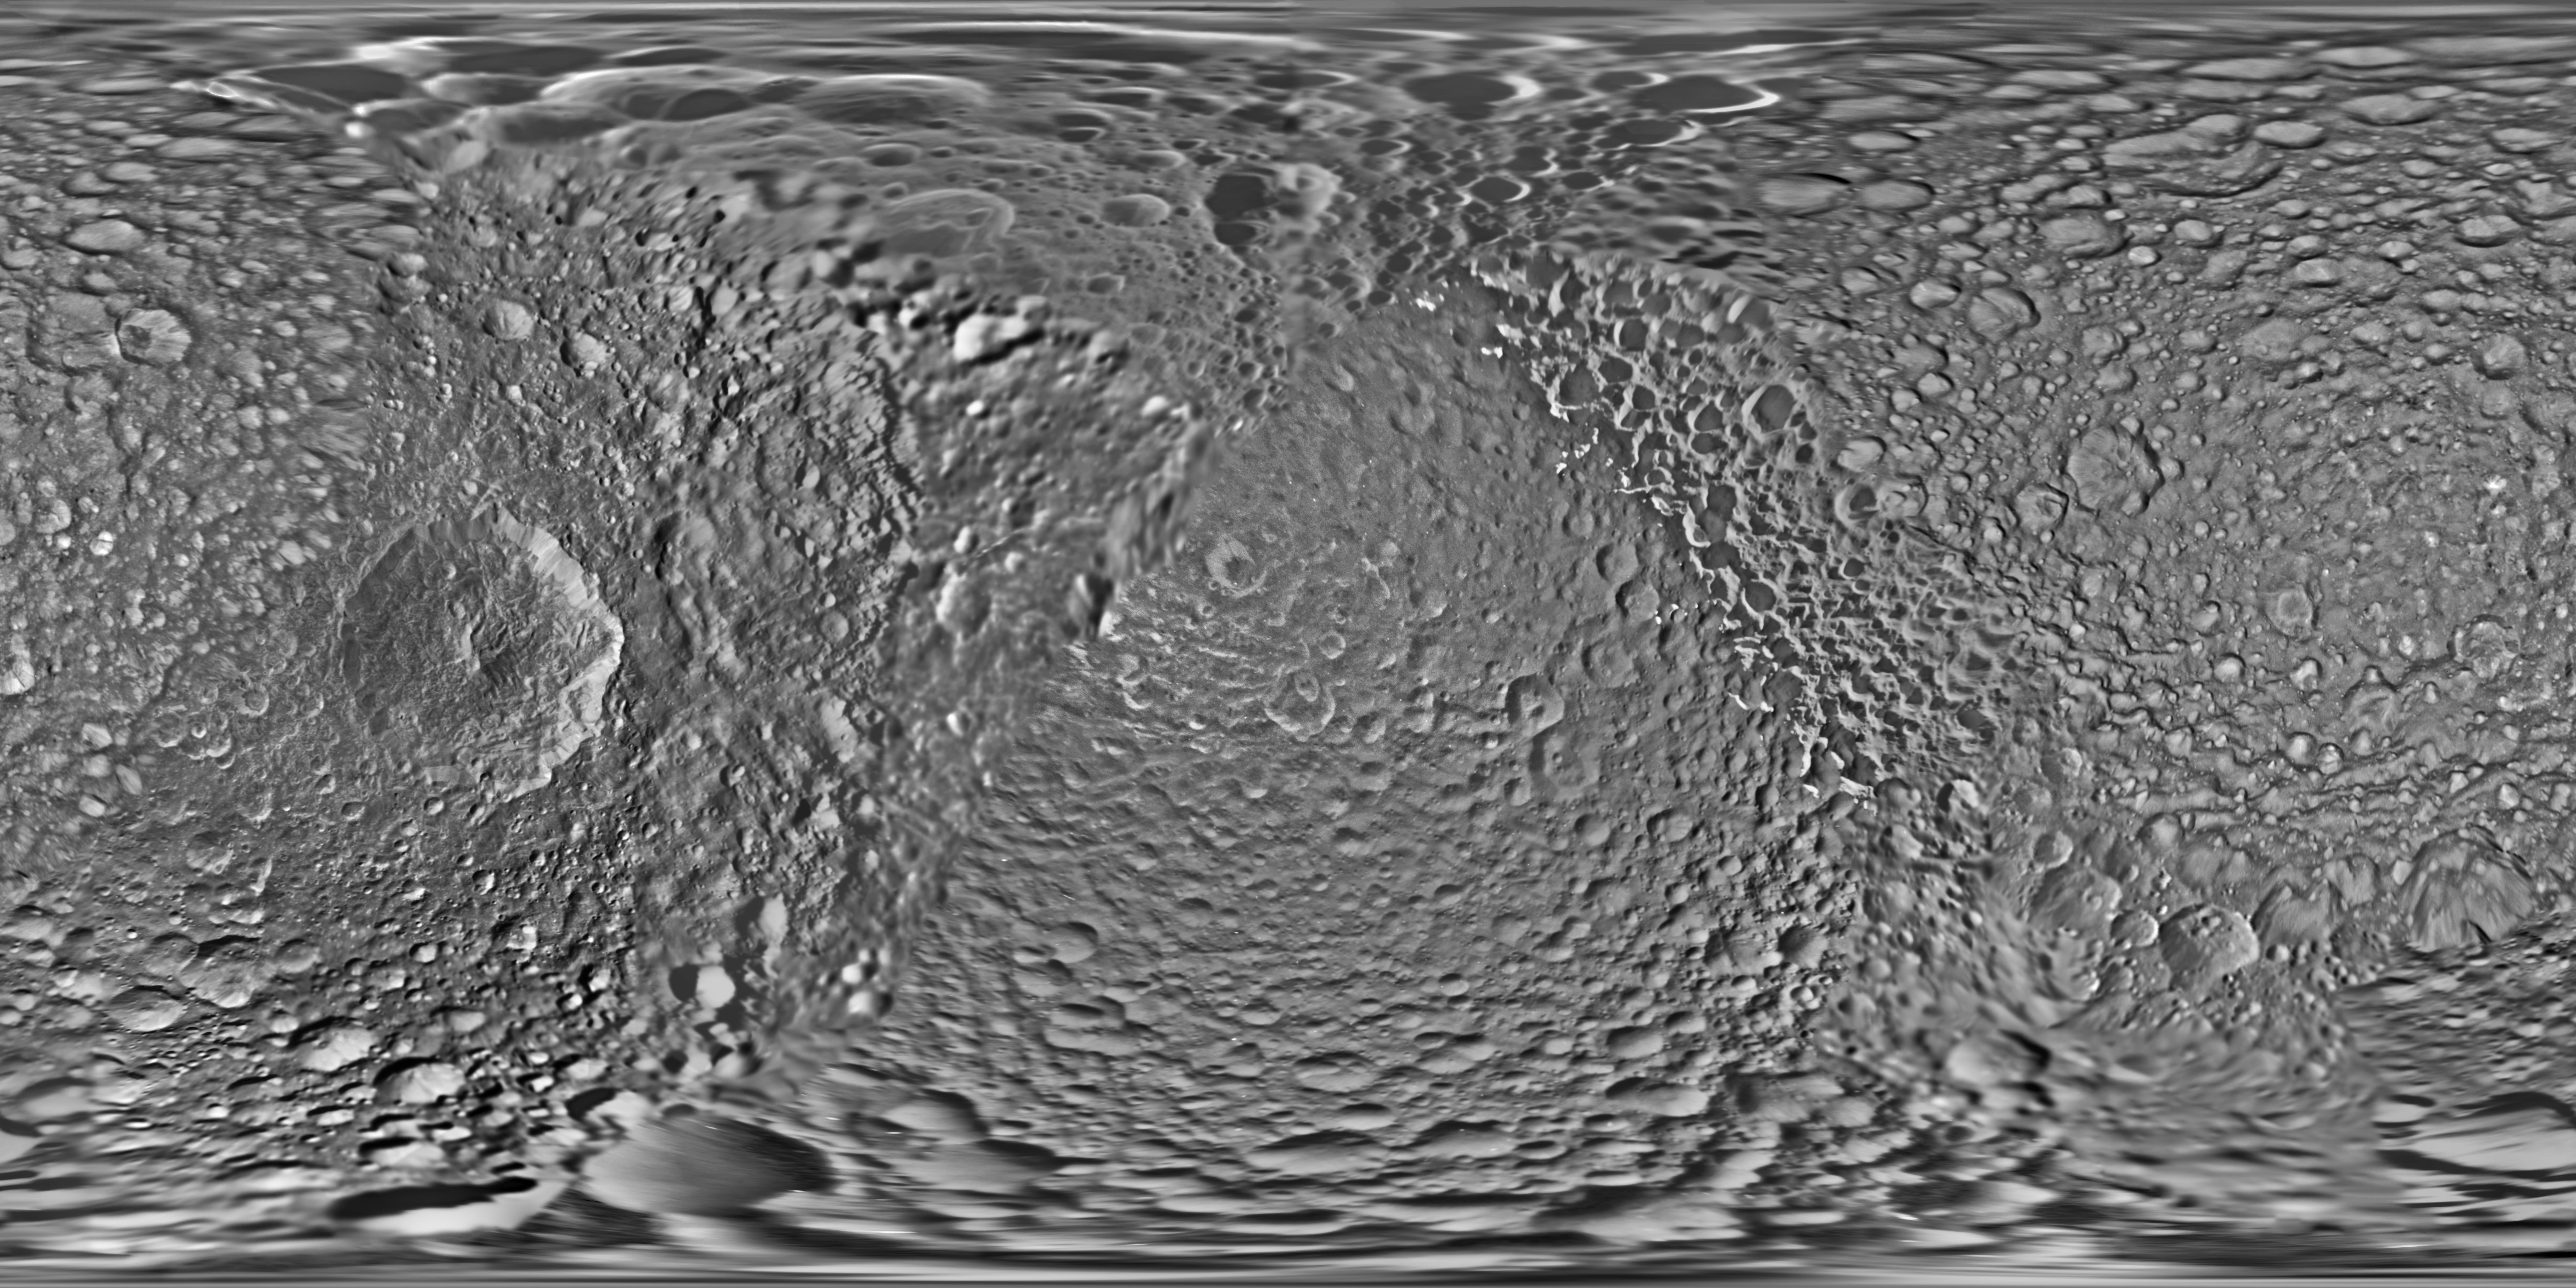

Mimas Global Map – June 2017

Unlabeled

Labeled

This global map of Saturn’s moon Mimas was created using images taken during Cassini spacecraft flybys. The moon’s large, distinguishing crater, Herschel, is seen on the map at left.

The map is an equidistant (simple cylindrical) projection and has a scale of 710 feet (216 meters) per pixel at the equator. The mean radius of Mimas used for projection of this map is 123.2 miles (198.2 kilometers). The resolution of the map is 16 pixels per degree.

This product is an update to the map released in August 2012 (see PIA14926). The update includes new images for almost half of the moon’s surface, with new images from two close flybys, in Nov. 2016 and Feb. 2017. The moon’s western hemisphere, south pole and parts of the eastern hemisphere received updates in this version.

The Cassini-Huygens mission is a cooperative project of NASA, the European Space Agency and the Italian Space Agency. The Jet Propulsion Laboratory, a division of Caltech in Pasadena, manages the mission for NASA’s Science Mission Directorate, Washington, D.C. The Cassini orbiter and its two onboard cameras were designed, developed and assembled at JPL. The imaging operations center is based at the Space Science Institute in Boulder, Colo.

Credit: NASA/JPL-Caltech/Space Science Institute